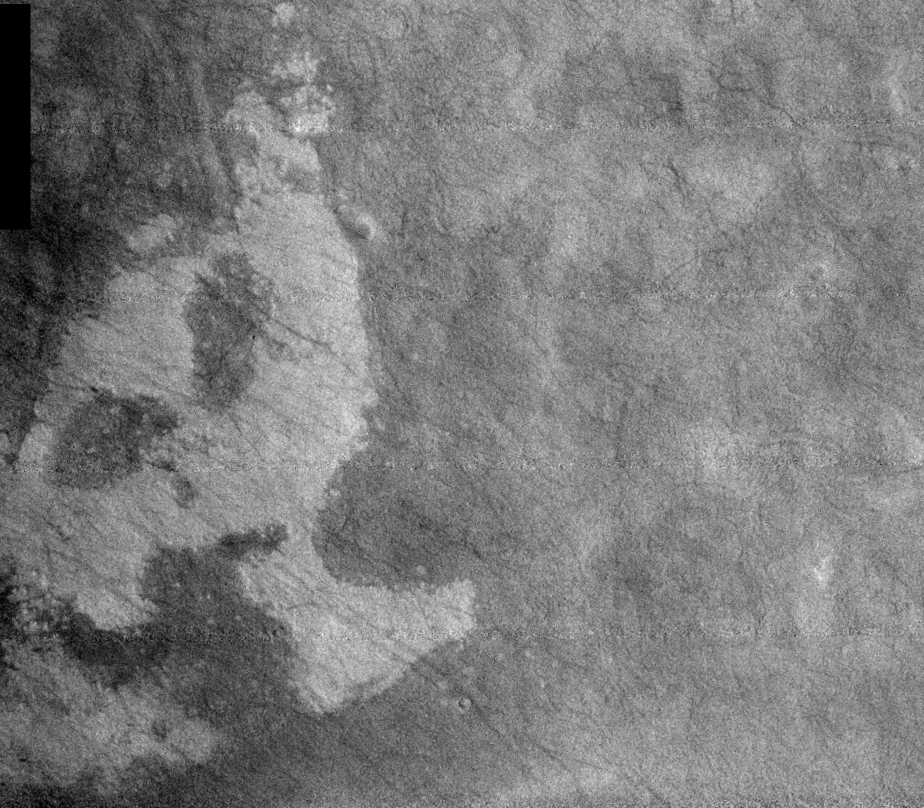

THEMIS Images as Art #16

Released 23 February 2004

Humanity is a very visual species. We rely on our eyes to tell us what is going on in the world around us. Put any image in front of a person and that person will examine the picture looking for anything familiar. Even if the examiner has no idea what he/she is looking at in a picture, he/she will still be able to make a statement about the picture, usually preceded by the words “it looks like…” The image above is part of the surface of Mars, but is presented for its artistic value rather than its scientific value. When first viewed, this image solicited a statement that “it looks like…” something seen in everyday life.

Do you see the ghostly head first, or the rabbit?

Note: this THEMIS visual image has not been radiometrically nor geometrically calibrated for this preliminary release. An empirical correction has been performed to remove instrumental effects. A linear shift has been applied in the cross-track and down-track direction to approximate spacecraft and planetary motion. Fully calibrated and geometrically projected images will be released through the Planetary Data System in accordance with Project policies at a later time.

NASA’s Jet Propulsion Laboratory manages the 2001 Mars Odyssey mission for NASA’s Office of Space Science, Washington, D.C. The Thermal Emission Imaging System (THEMIS) was developed by Arizona State University, Tempe, in collaboration with Raytheon Santa Barbara Remote Sensing. The THEMIS investigation is led by Dr. Philip Christensen at Arizona State University. Lockheed Martin Astronautics, Denver, is the prime contractor for the Odyssey project, and developed and built the orbiter. Mission operations are conducted jointly from Lockheed Martin and from JPL, a division of the California Institute of Technology in Pasadena.

Credit: NASA/JPL/Arizona State University